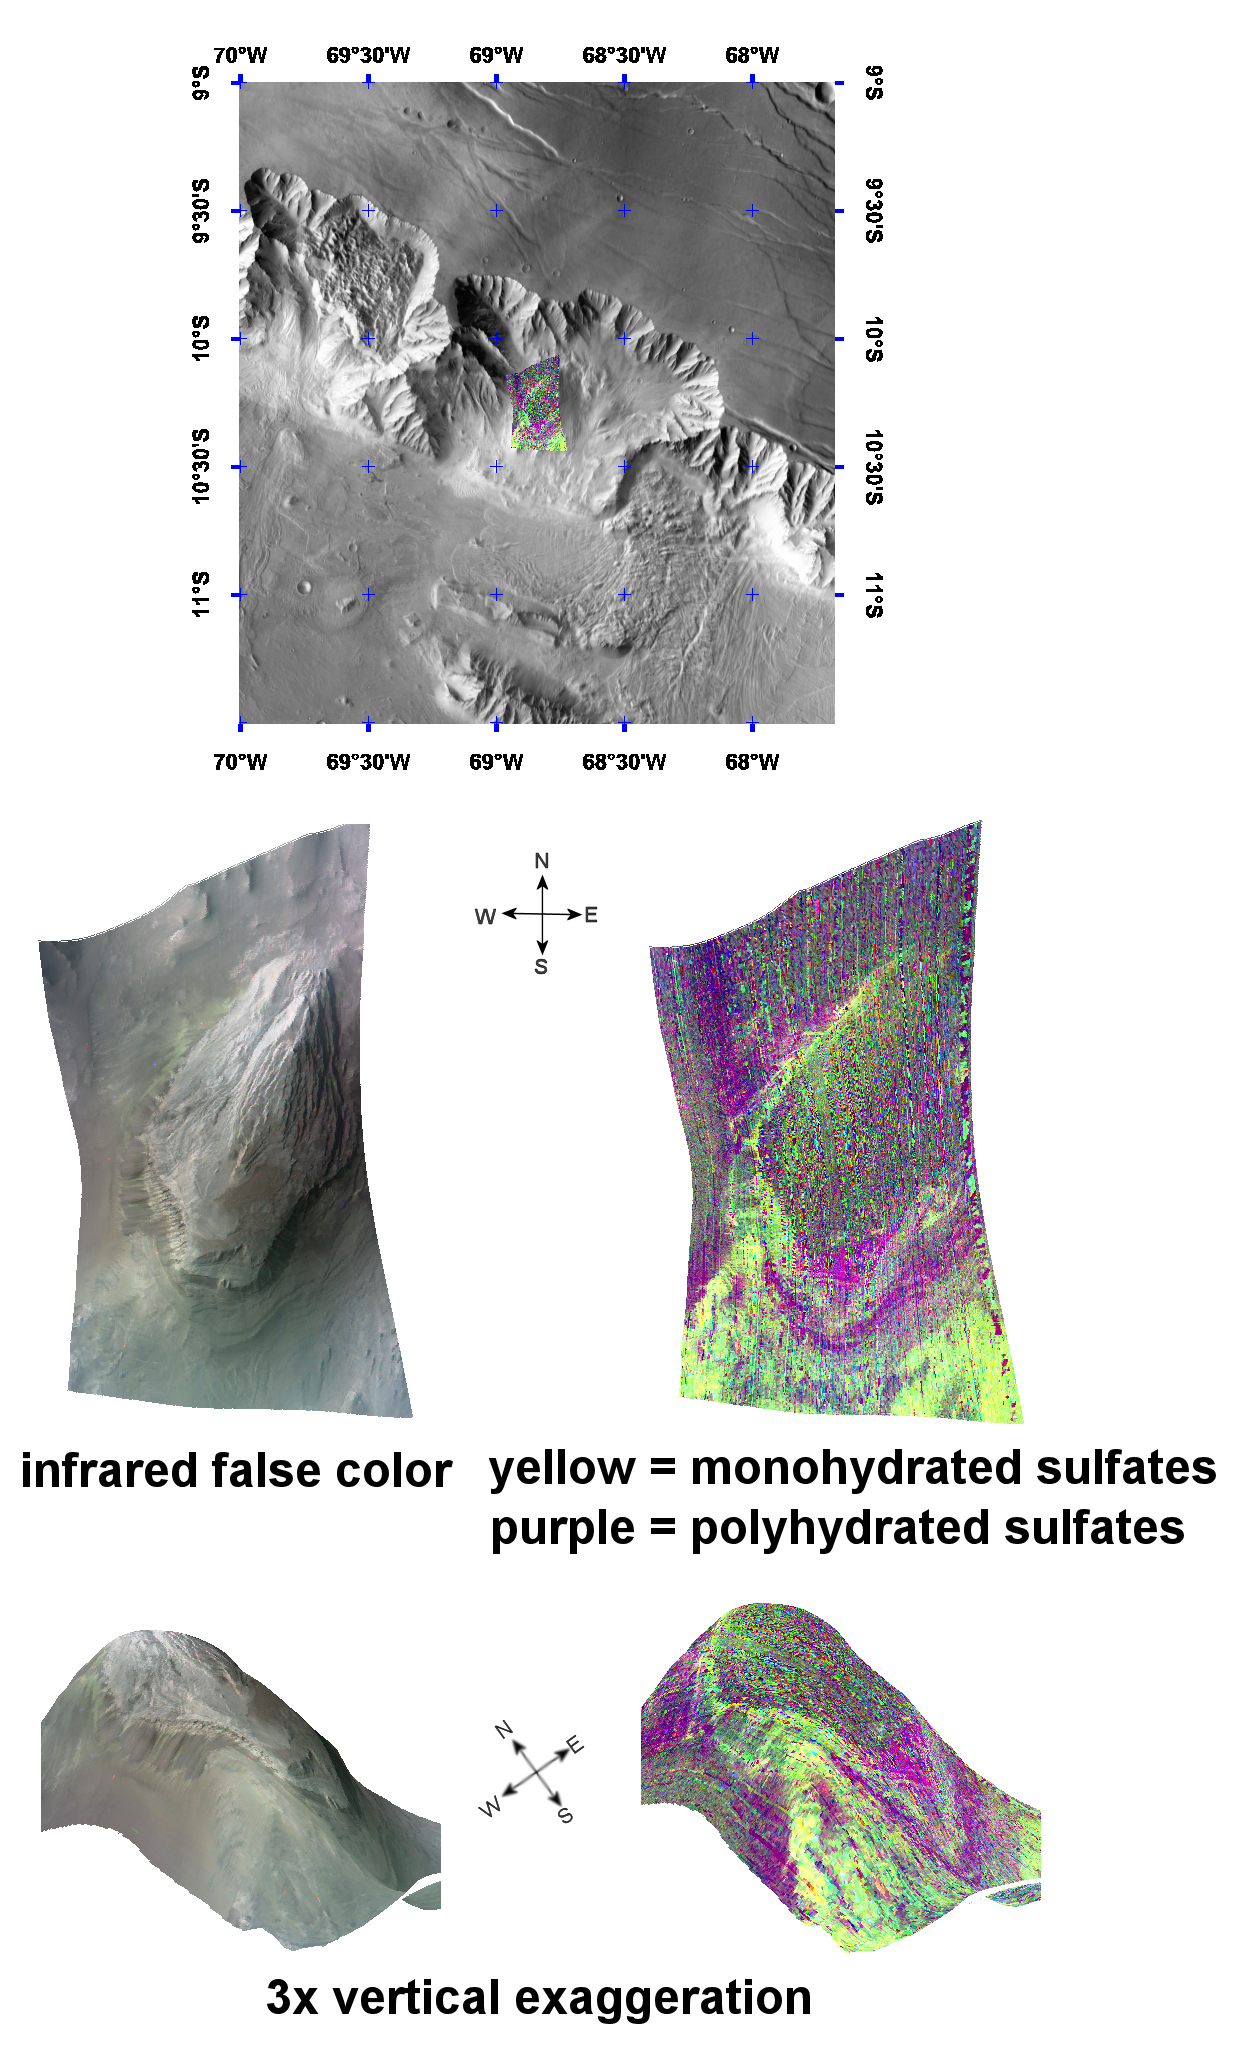

Complex Sulfate Deposits in Coprates Chasma

This image of layered sulfate-containing deposits in the Coprates Chasma region of Mars was taken by the Compact Reconnaissance Imaging Spectrometer for Mars (CRISM) at 1827UTC (1:27 p.m. EST) on December 12, 2006 near 10.2 degrees south latitude, 68.8 degrees west longitude. The image was taken in 544 colors covering 0.36-3.92 micrometers, and shows features as small as 40 meters (132 feet) across. The image is about 11 kilometers (6.8 miles) wide at its narrowest point.

Coprates Chasma forms part of the backbone of the Valles Marineris canyon system. It extends approximately east-west for roughly 966 kilometers (600 miles), and is one of the larger chasmata in the Valles Marineris system.

The top panel in the montage above shows the location of the CRISM image on a mosaic taken by the Mars Odyssey spacecraft’s Thermal Emission Imaging System (THEMIS). The CRISM data covers an area centered on a knob near the chasma’s northern wall.

The center left image, an infrared false color image, shows the knob’s layered morphology. The center right image unveils the mineralogical signatures of some of those layers, with yellow representing monohydrated sulfates (sulfates with one water molecule incorporated into each molecule of the mineral) and purple representing polyhydrated sulfates (sulfates with multiple waters per mineral molecule).

The lower two images are renderings of data draped over topography with 3 times vertical exaggeration. These images provide a view of the topography and reveal how the sulfate deposits relate to that topography. Darker polyhydrated sulfates (purple) lie along the knob’s western flank. Brighter, monohydrated sulfates (yellow) appear to be superimposed on polyhydrated sulfate deposits in the southwest corner of the image. These coarsely banded deposits continue along the southeast side of the knob.

There are two possible explanations for the compositional banding of these sulfates. The first is deposition of mono- and polyhydrated sulfates in alternating layers. The second is deposition of just one sulfate type, and its subsequent alteration by weathering at the exposed, eroded surface. Further observations and analysis will better determine the origin of these complex banded sulfate deposits.

CRISM is one of six science instruments on NASA’s Mars Reconnaissance Orbiter. Led by The Johns Hopkins University Applied Physics Laboratory, Laurel, Md., the CRISM team includes expertise from universities, government agencies and small businesses in the United States and abroad. NASA’s Jet Propulsion Laboratory, a division of the California Institute of Technology in Pasadena, manages the Mars Reconnaissance Orbiter and the Mars Science Laboratory for NASA’s Science Mission Directorate, Washington. Lockheed Martin Space Systems, Denver, built the orbiter.

Credit: NASA/JPL/JHUAPL